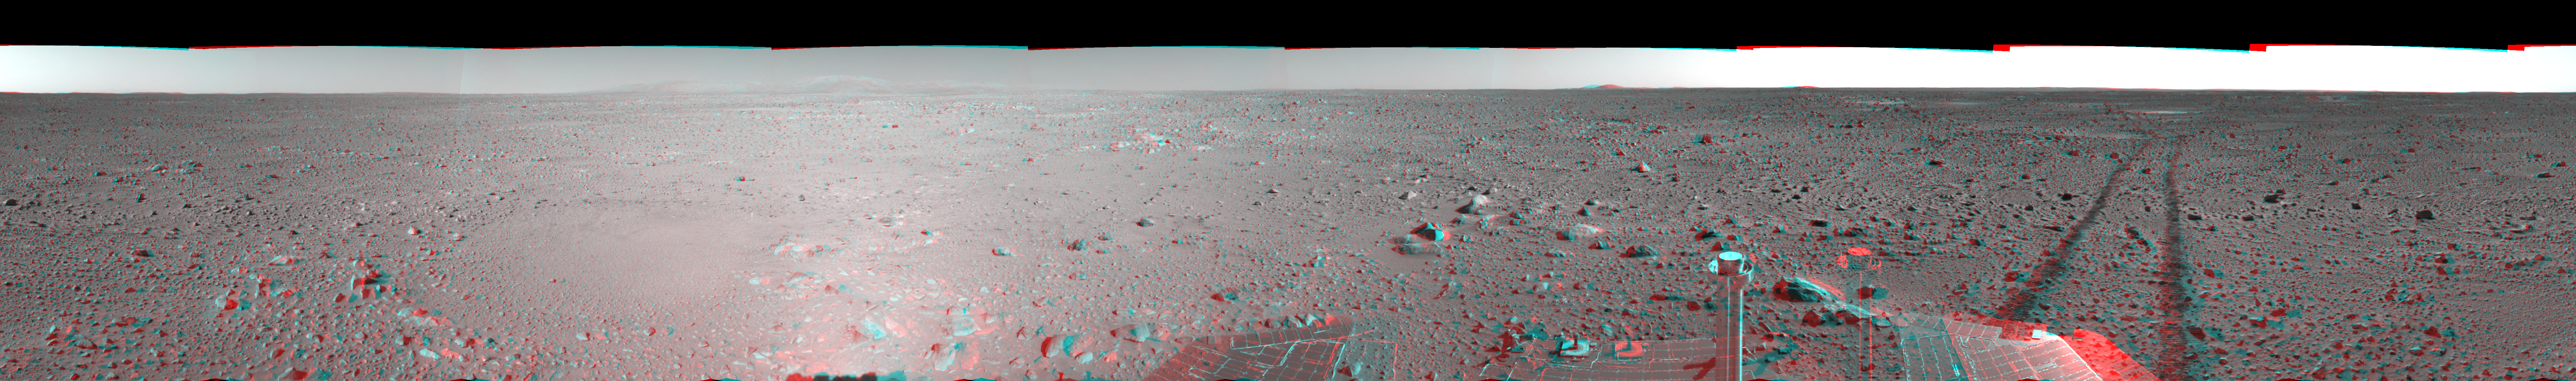

Spirit’s View on Sol 123 (3-D)

This three-dimensional view in a cylindrical-perspective projection was created from navigation camera images that NASA’s Mars Exploration Rover Spirit acquired on sol 123 (May 8, 2004). Spirit is sitting at site 44. The rover is on the way to the “Columbia Hills,” which can be seen on the horizon. To this point, Spirit has driven a total of 1,830 meters (1.14 miles). The hills are less than 1.6 kilometers (1 mile) away, and the rover might reach them by mid-June.

See PIA05896 for left eye view and PIA05897 for right eye view of this 3-D cylindrical-perspective projection.

Credit: NASA/JPL